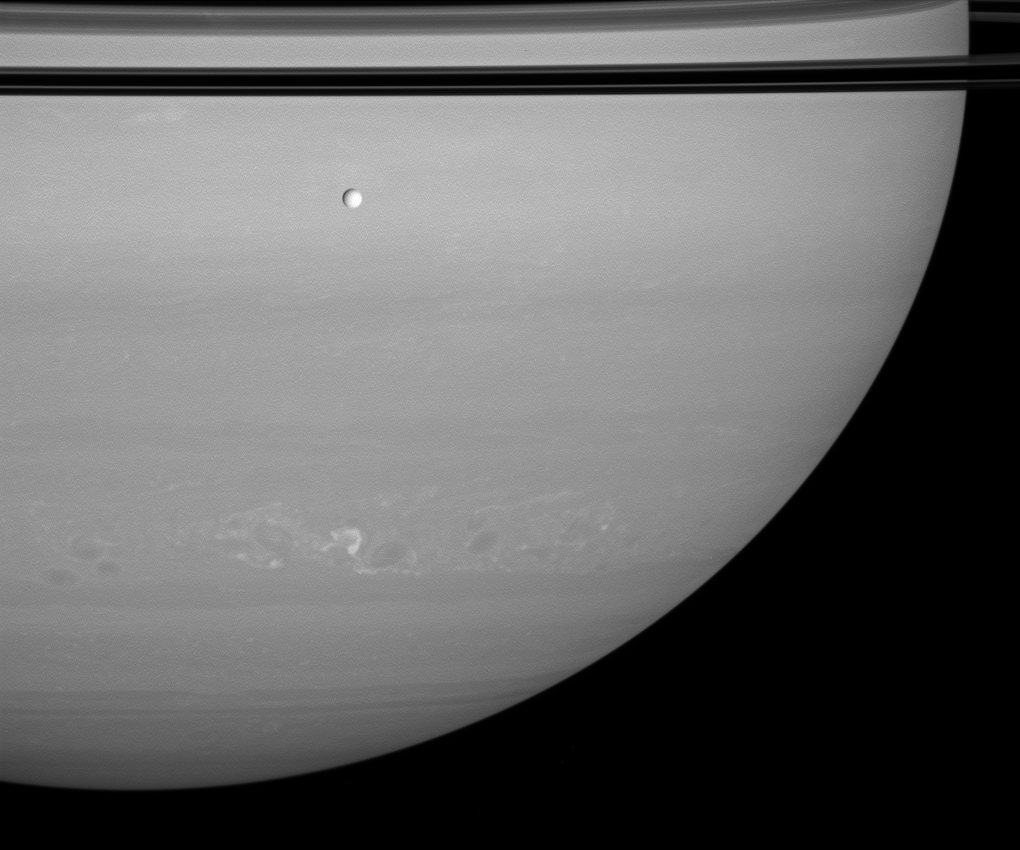

Peace Above, Turmoil Below

Tethys passes silently between Saturn and Cassini as a train of storms rumbles through the planet’s southern hemisphere. The rings’ shadows darken the planet at top.

Tethys is 1,062 kilometers (660 miles) across.

This view looks toward the unilluminated side of the rings from about 2 degrees above the ringplane.

The image was taken in visible red light with the Cassini spacecraft wide-angle camera on June 4, 2008. The view was acquired at a distance of approximately 1.2 million kilometers (756,000 miles) from Saturn. Image scale is 69 kilometers (43 miles) per pixel.

The Cassini-Huygens mission is a cooperative project of NASA, the European Space Agency and the Italian Space Agency. The Jet Propulsion Laboratory, a division of the California Institute of Technology in Pasadena, manages the mission for NASA’s Science Mission Directorate, Washington, D.C. The Cassini orbiter and its two onboard cameras were designed, developed and assembled at JPL. The imaging operations center is based at the Space Science Institute in Boulder, Colo.

Credit: NASA/JPL/Space Science Institute